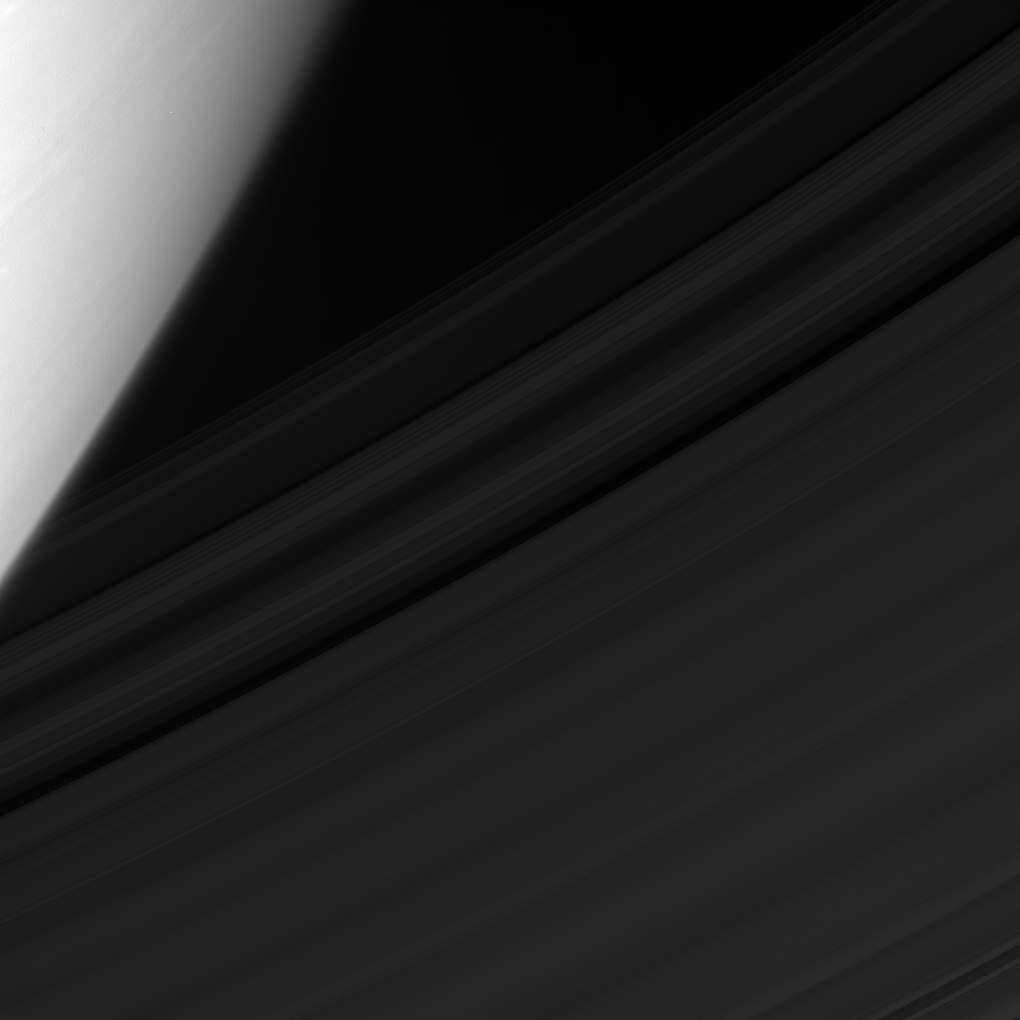

Seeing the C Ring

The Cassini spacecraft views the gauzy C ring of Saturn, with the cloud-streaked planet providing a dramatic backdrop.

This view looks toward the unilluminated side of the rings from about 32 degrees above the ringplane. The image was taken in visible light with the Cassini spacecraft narrow-angle camera on Feb. 5, 2008. The view was obtained at a distance of approximately 1.5 million kilometers (960,000 miles) from Saturn and at a Sun-ring-spacecraft, or phase, angle of 46 degrees. Image scale is about 11 kilometers (7 miles) per pixel.

The Cassini-Huygens mission is a cooperative project of NASA, the European Space Agency and the Italian Space Agency. The Jet Propulsion Laboratory, a division of the California Institute of Technology in Pasadena, manages the mission for NASA’s Science Mission Directorate, Washington, D.C. The Cassini orbiter and its two onboard cameras were designed, developed and assembled at JPL. The imaging operations center is based at the Space Science Institute in Boulder, Colo.

Credit: NASA/JPL/Space Science Institute